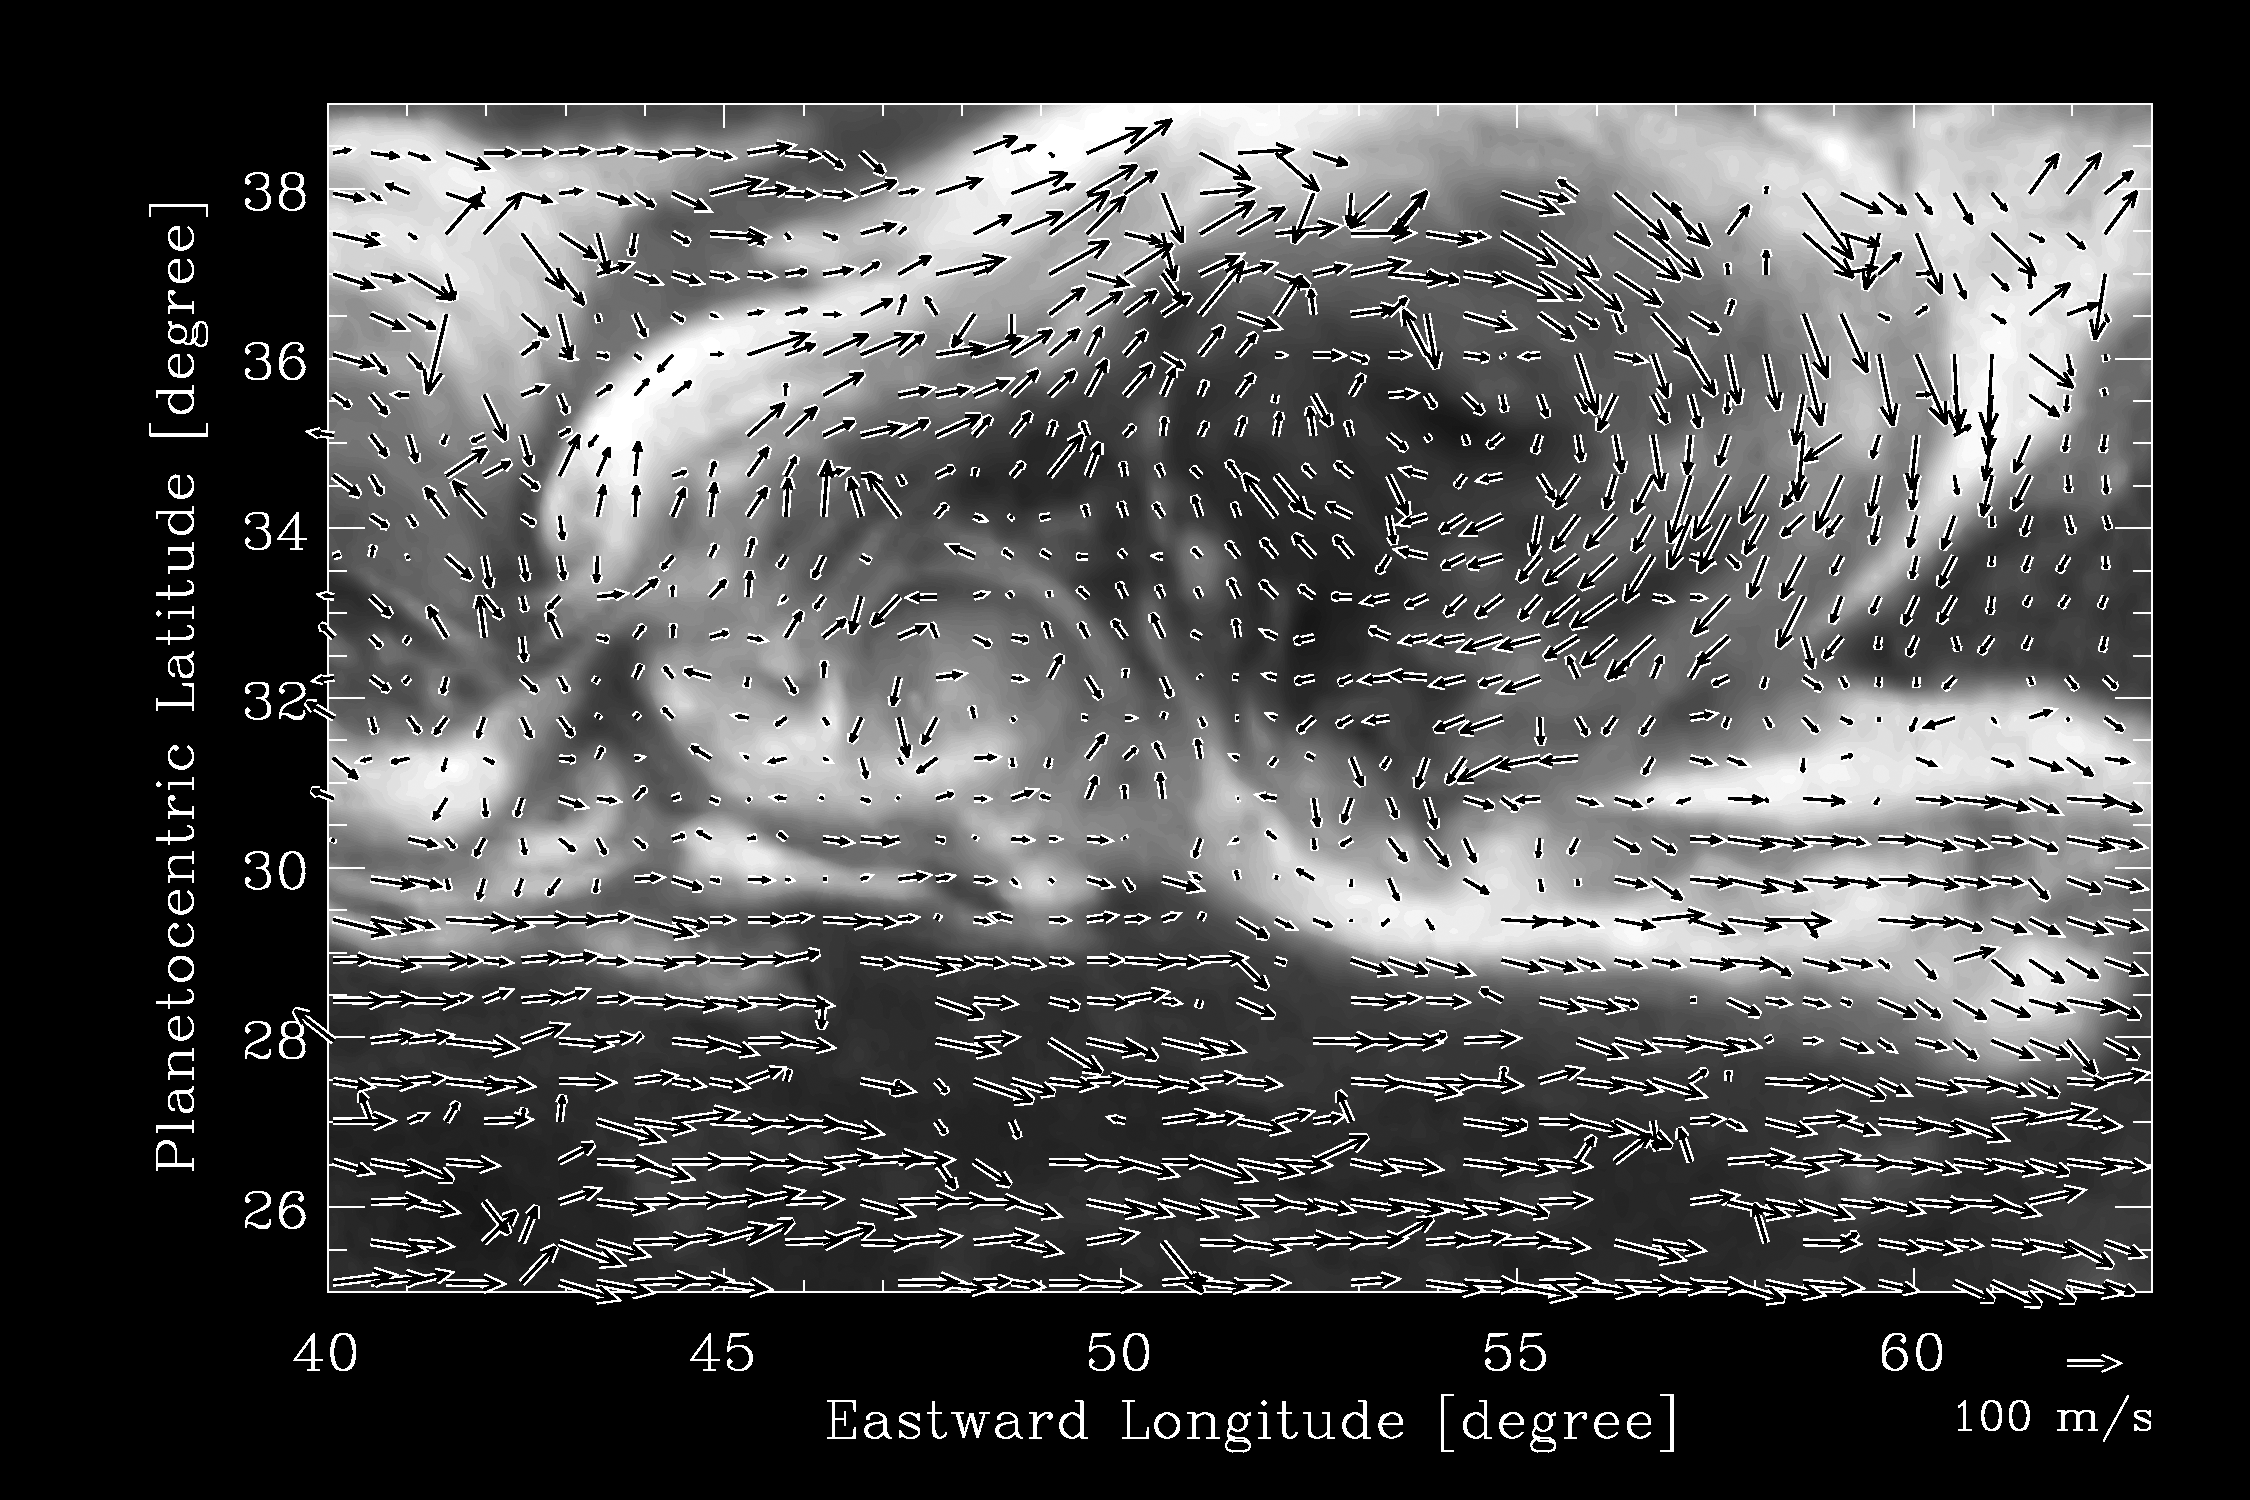

Which Way the Wind Blows

This image from NASA’s Cassini spacecraft reveals the wind patterns within a large vortex that was spawned by a giant northern storm on Saturn. The arrows indicate the local direction of the winds. The vortex, a clockwise-spinning swirl, was spun off from the head of this storm in early December 2010, shortly after the storm erupted. The bright head of the storm moved swiftly in a westward direction around the planet, while this vortex drifted more slowly.

These data were obtained on Jan. 11, 2011.

The Cassini-Huygens mission is a cooperative project of NASA, the European Space Agency and the Italian Space Agency. NASA’s Jet Propulsion Laboratory, a division of the California Institute of Technology in Pasadena, manages the mission for NASA’s Science Mission Directorate, Washington, D.C. The Cassini orbiter and its two onboard cameras were designed, developed and assembled at JPL. The imaging operations center is based at the Space Science Institute in Boulder, Colo.

Credit: NASA/JPL-Caltech/SSI/Hampton University